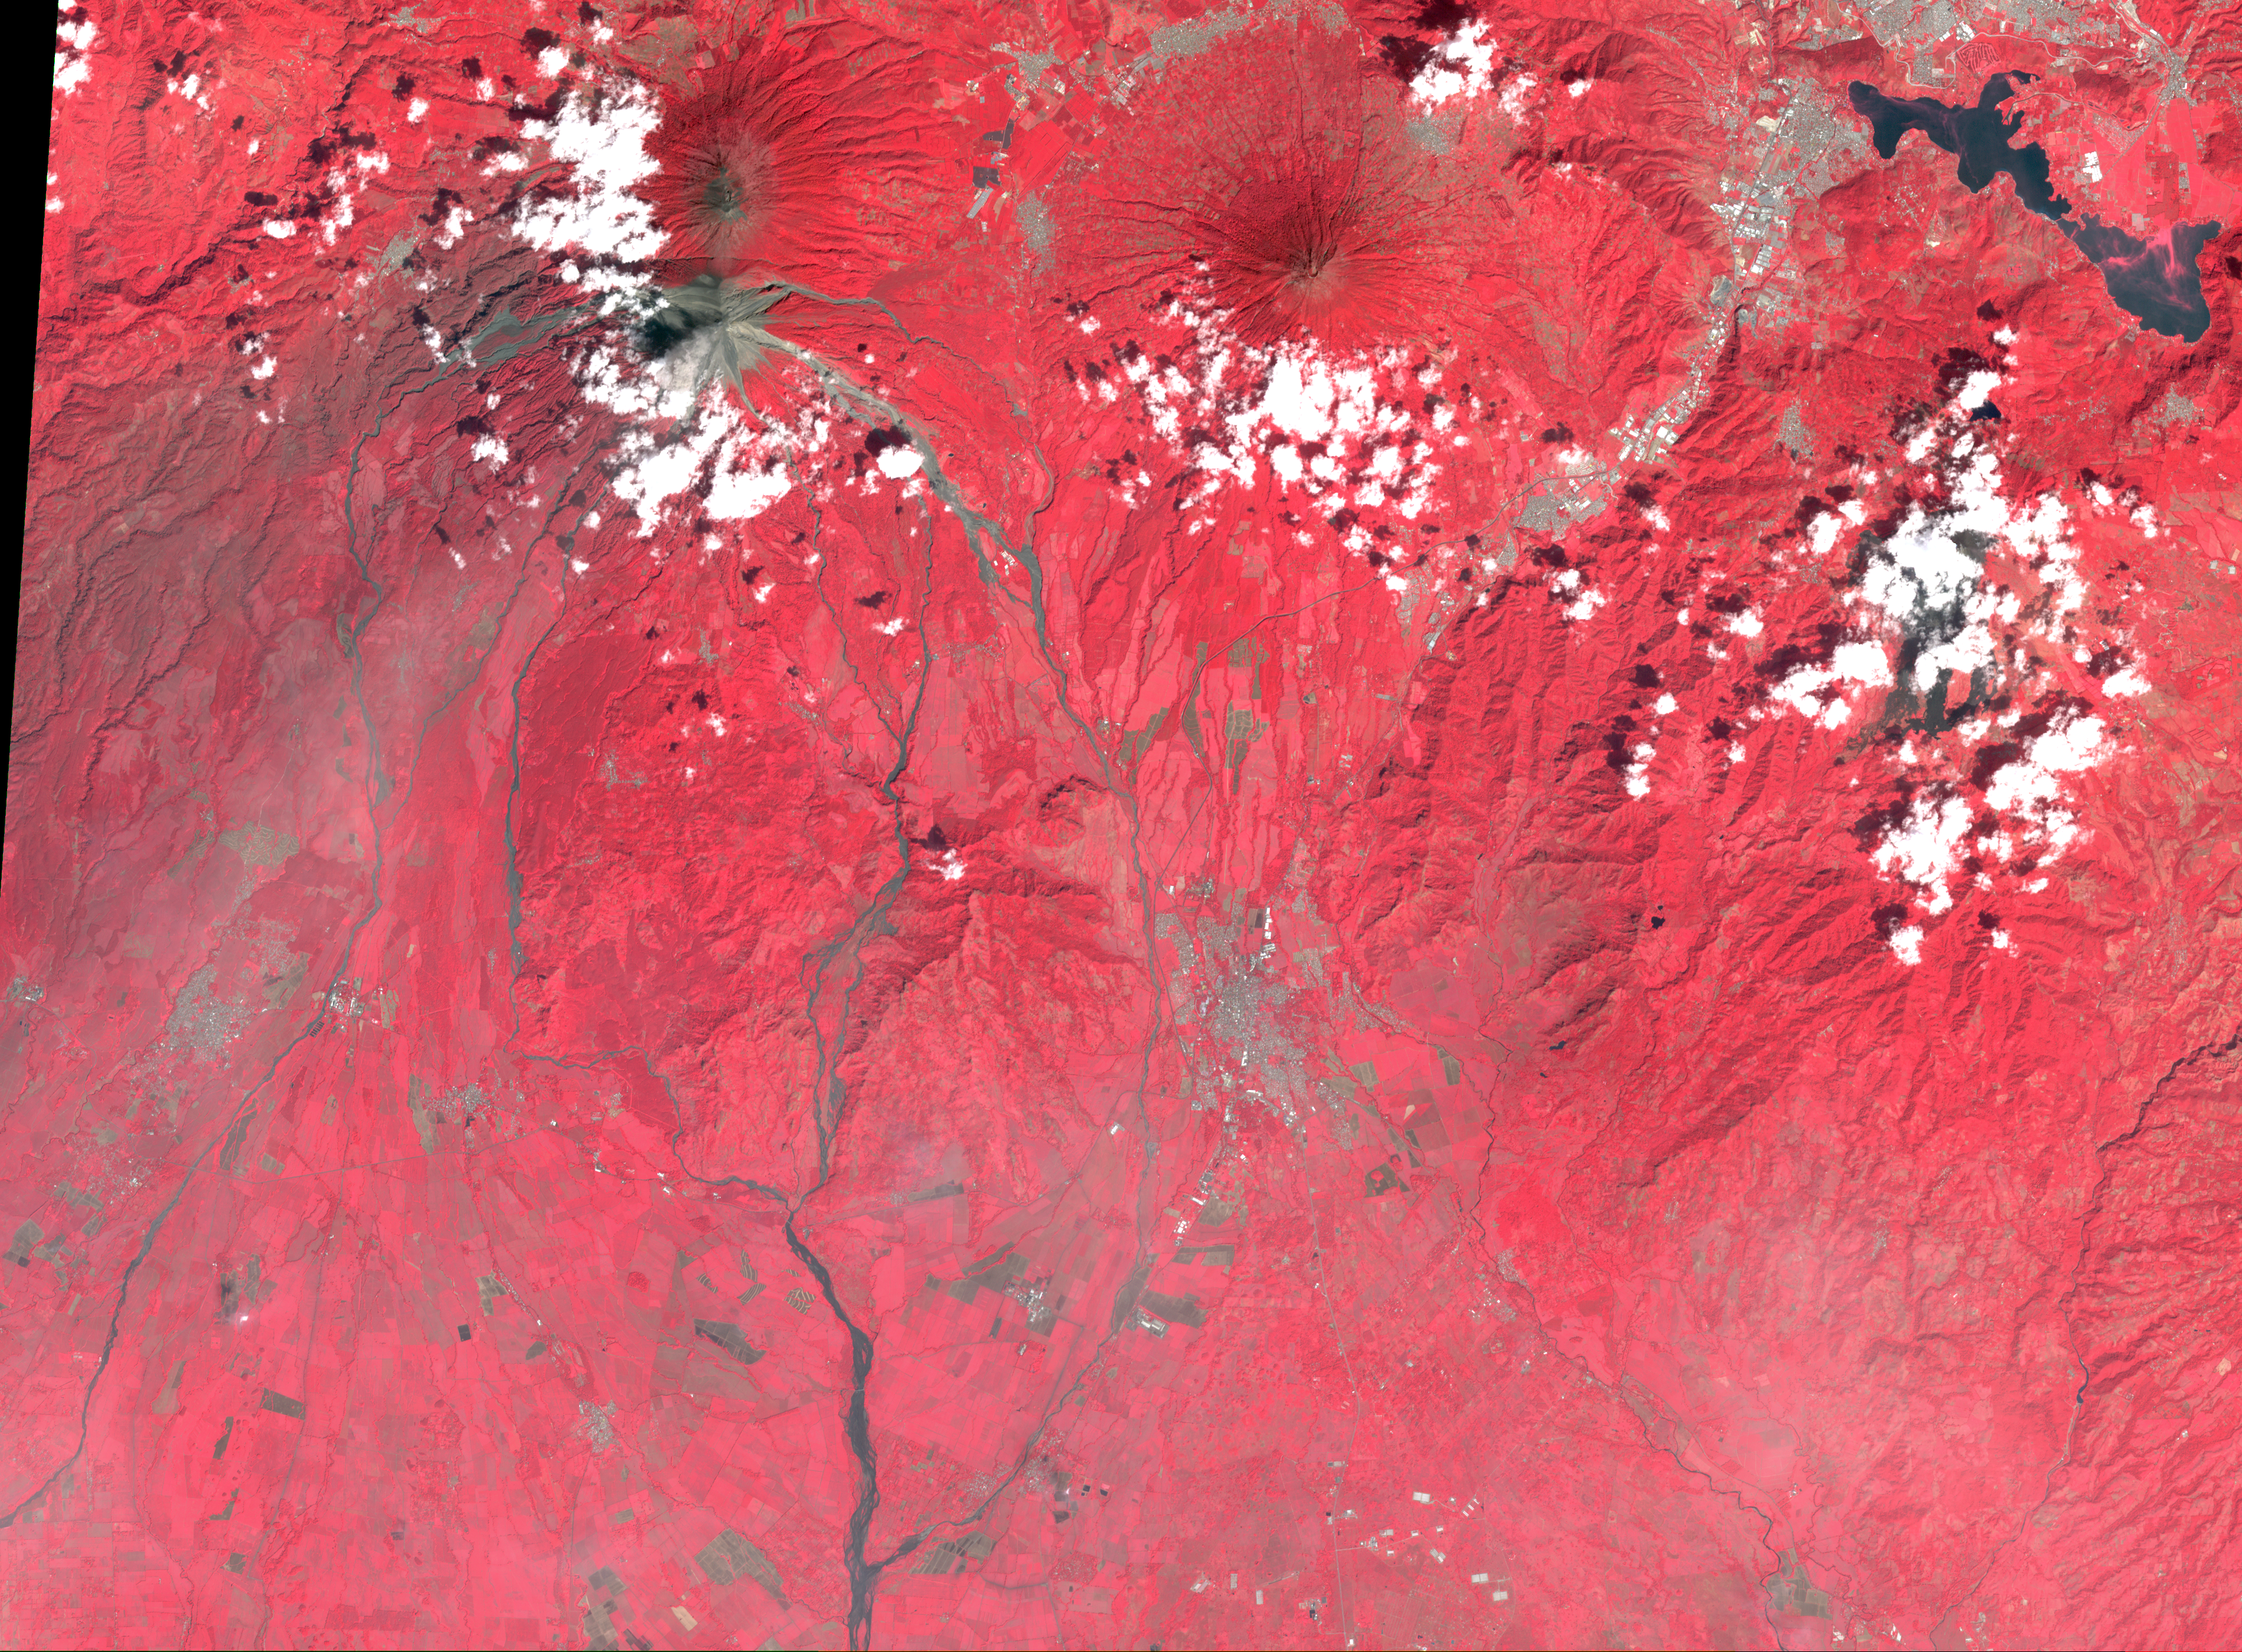

NASA’s ASTER Captures Lava Flow, Ash from Guatemala Volcano

Figure 1

Download the full resolution TIFF

NASA’s ASTER (Advanced Spaceborne Thermal Emission and Reflection Radiometer)captured these images of Guatemala’s Fuego volcano on Nov. 24, following a recent eruption. The main image shows the lava flows on the flanks of Fuego (upper left corner) in light gray. Vegetation is shown in red, clouds in white, and city and fields in dark gray. A thick ash plume rising from the peak of the volcano and more diffuse ash clouds over the southern part of the scene are also visible.

The thermal infrared composite highlights the ash clouds in orange, with a dark orange cloud over the summit where the ash is thickest. White areas are relatively warmer; Fuego’s summit is bright white at the active crater.

The images cover an area of 42 by 57 kilometers, and are located at 14.3 degrees north, 90.9 degrees west.

With its 14 spectral bands from the visible to the thermal infrared wavelength region and its high spatial resolution of about 50 to 300 feet (15 to 90 meters), ASTER images Earth to map and monitor the changing surface of our planet. ASTER is one of five Earth-observing instruments launched Dec. 18, 1999, on Terra. The instrument was built by Japan’s Ministry of Economy, Trade and Industry. A joint U.S./Japan science team is responsible for validation and calibration of the instrument and data products.

The broad spectral coverage and high spectral resolution of ASTER provides scientists in numerous disciplines with critical information for surface mapping and monitoring of dynamic conditions and temporal change. Example applications are monitoring glacial advances and retreats; monitoring potentially active volcanoes; identifying crop stress; determining cloud morphology and physical properties; wetlands evaluation; thermal pollution monitoring; coral reef degradation; surface temperature mapping of soils and geology; and measuring surface heat balance.

The U.S. science team is located at NASA’s Jet Propulsion Laboratory in Pasadena, California. The Terra mission is part of NASA’s Science Mission Directorate, Washington.

Credit: NASA/METI/AIST/Japan Space Systems, and U.S./Japan ASTER Science Team